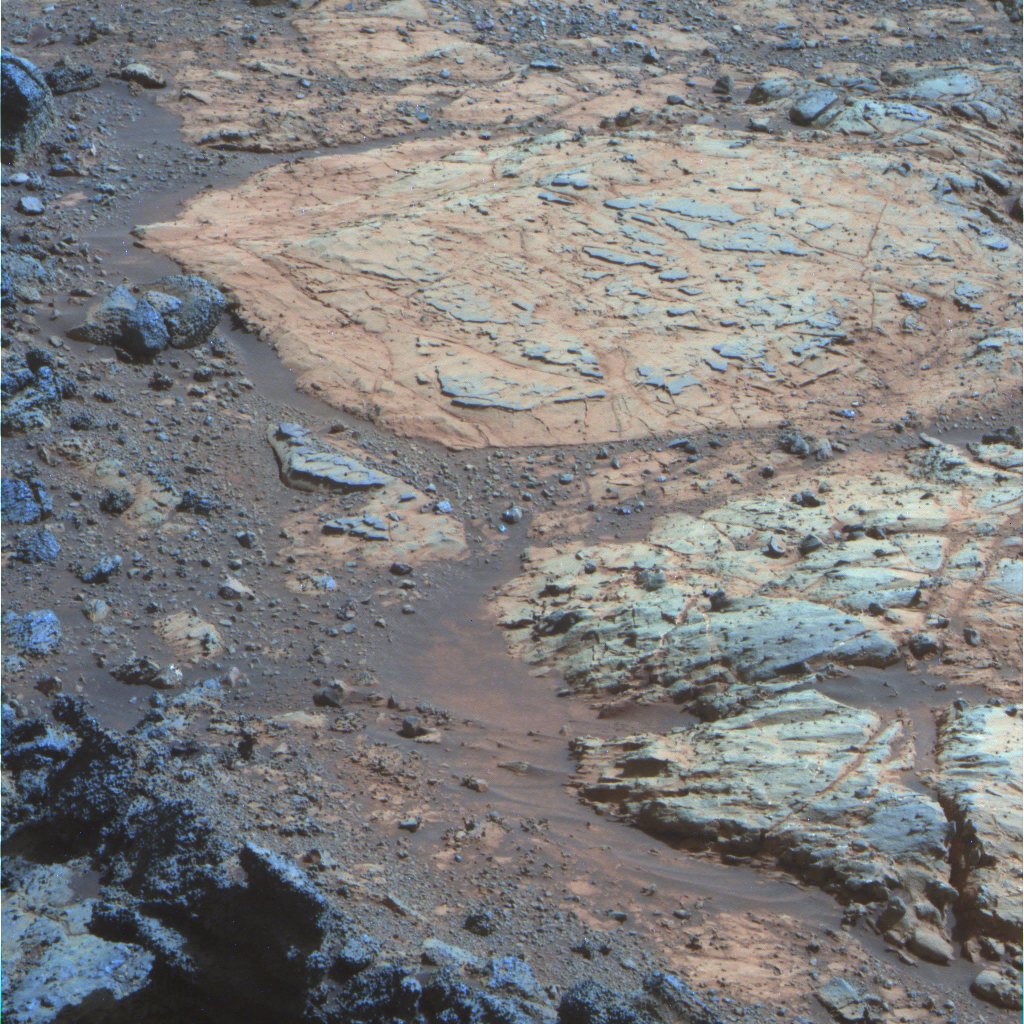

‘Whitewater Lake’ Rock Viewed by Opportunity

A rind that appears bluish in this false-color view covers portions of the surface of a rock called “Whitewater Lake” in the top half of the view from NASA’s Mars Exploration Rover Opportunity. This rind is similar in appearance to weathering rinds previously seen by Opportunity on rocks elsewhere within the Meridiani Planum region where the rover has worked since landing in 2004. Whitewater Lake is in the “Matijevic Hill” portion of the “Cape York” segment of the rim of Endeavour Crater.

The three exposures through different filters that were composited into this image were taken by Opportunity’s panoramic camera (Pancam) during the mission’s 3,064th Martian day, or sol (Sept. 6, 2012). The view is presented in false color that enhances color differences among various geological materials in the scene.

Whitewater Lake is the large flat rock in the top half of the image. From left to right it is about 30 inches (0.8 meter) across. The dark blue nubby rock to the lower left is “Kirkwood,” which bears non-hematite spherules shown in a close-up image at PIA16139 . The rocks to the lower right look like breccias — a type of rock containing jumbled fragments cemented together. They resemble other rocks in the area classed as the Shoemaker formation, which is hypothesized to hold deposits of material ejected when an impact excavated Endeavour Crater billions of years ago.

Credit: NASA/JPL-Caltech/USGS/Cornell Univ./Arizona State Univ.